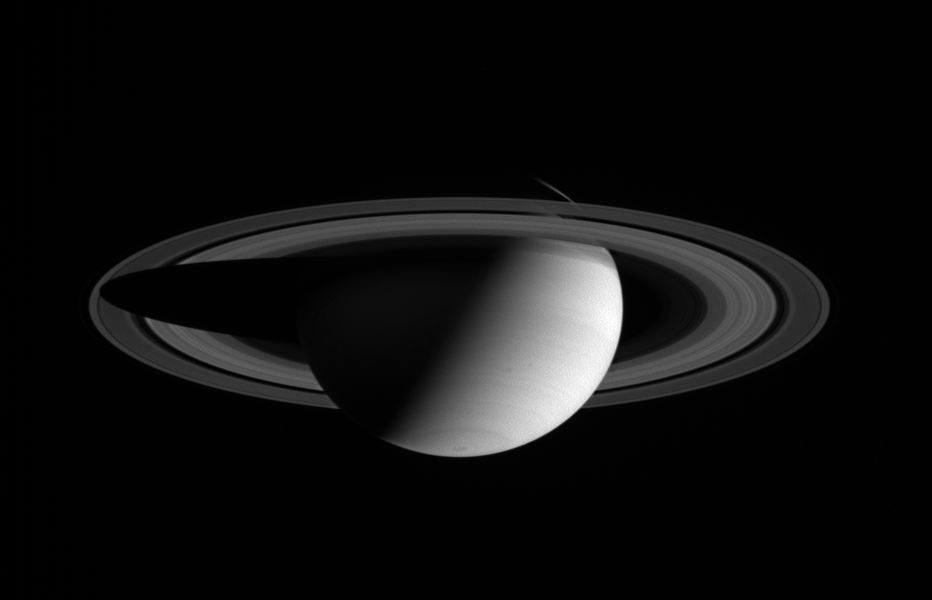

Saturn in Red

This Cassini spacecraft wide angle camera view shows a half-lit Saturn, with two dark storms rolling through its southern hemisphere. The image was taken in visible red light on July 19, 2004, at a distance of 6.2 million kilometers (3.9 million miles) from Saturn.

The image scale is 366 kilometers (227miles) per pixel. Contrast was slightly enhanced to bring out features in the atmosphere.

The Cassini-Huygens mission is a cooperative project of NASA, the European Space Agency and the Italian Space Agency. The Jet Propulsion Laboratory, a division of the California Institute of Technology in Pasadena, manages the Cassini-Huygens mission for NASA’s Office of Space Science, Washington, D.C. The Cassini orbiter and its two onboard cameras, were designed, developed and assembled at JPL. The imaging team is based at the Space Science Institute, Boulder, Colo.

Credit: NASA/JPL/Space Science Institute